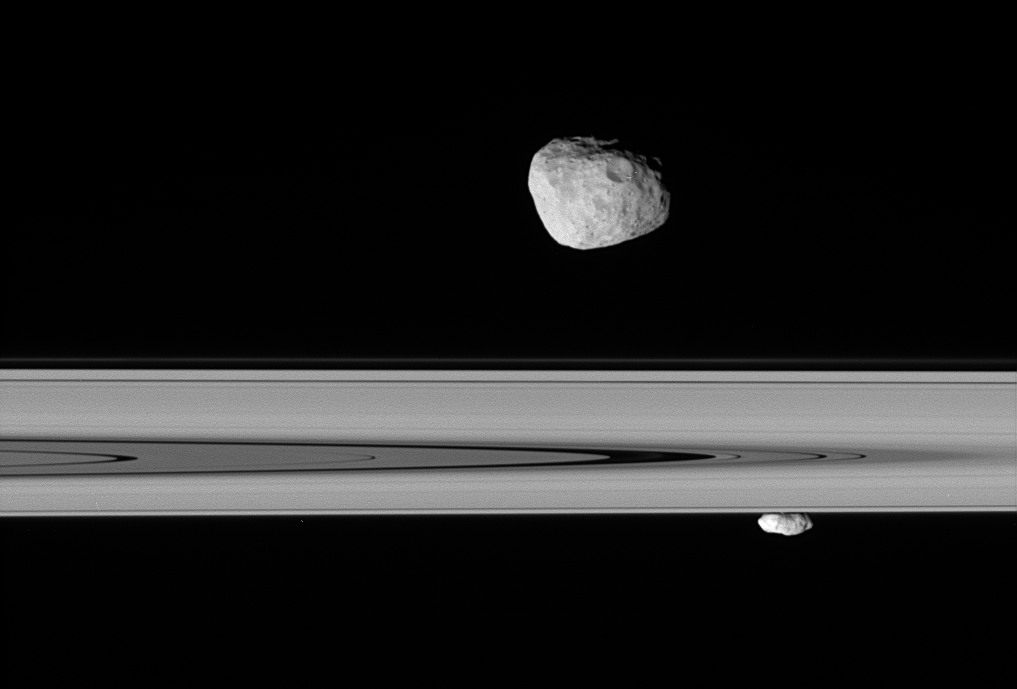

So Close…

Saturn’s moons Janus and Prometheus look close enough to touch in this stunningly detailed view.

From just beneath the ringplane, Cassini stares at Janus (181 kilometers, or 113 miles across) on the near side of the rings and Prometheus (102 kilometers, or 63 miles across) on the far side. The image shows that Prometheus is more elongated than Janus.

The view takes in the Cassini Division (4,800 kilometers, or 2,980 miles wide), from its outer edge to about halfway across its width.

The image was taken in visible light with the Cassini spacecraft narrow-angle camera on April 29, 2006 at a distance of approximately 218,000 kilometers (135,000 miles) from Janus and 379,000 kilometers (236,000 miles) from Prometheus. Image scale is about 1 kilometer (0.6 mile) per pixel on Janus and 2 kilometers (1 mile) per pixel on Prometheus.

The Cassini-Huygens mission is a cooperative project of NASA, the European Space Agency and the Italian Space Agency. The Jet Propulsion Laboratory, a division of the California Institute of Technology in Pasadena, manages the mission for NASA’s Science Mission Directorate, Washington, D.C. The Cassini orbiter and its two onboard cameras were designed, developed and assembled at JPL. The imaging operations center is based at the Space Science Institute in Boulder, Colo.

Credit: NASA/JPL/Space Science Institute